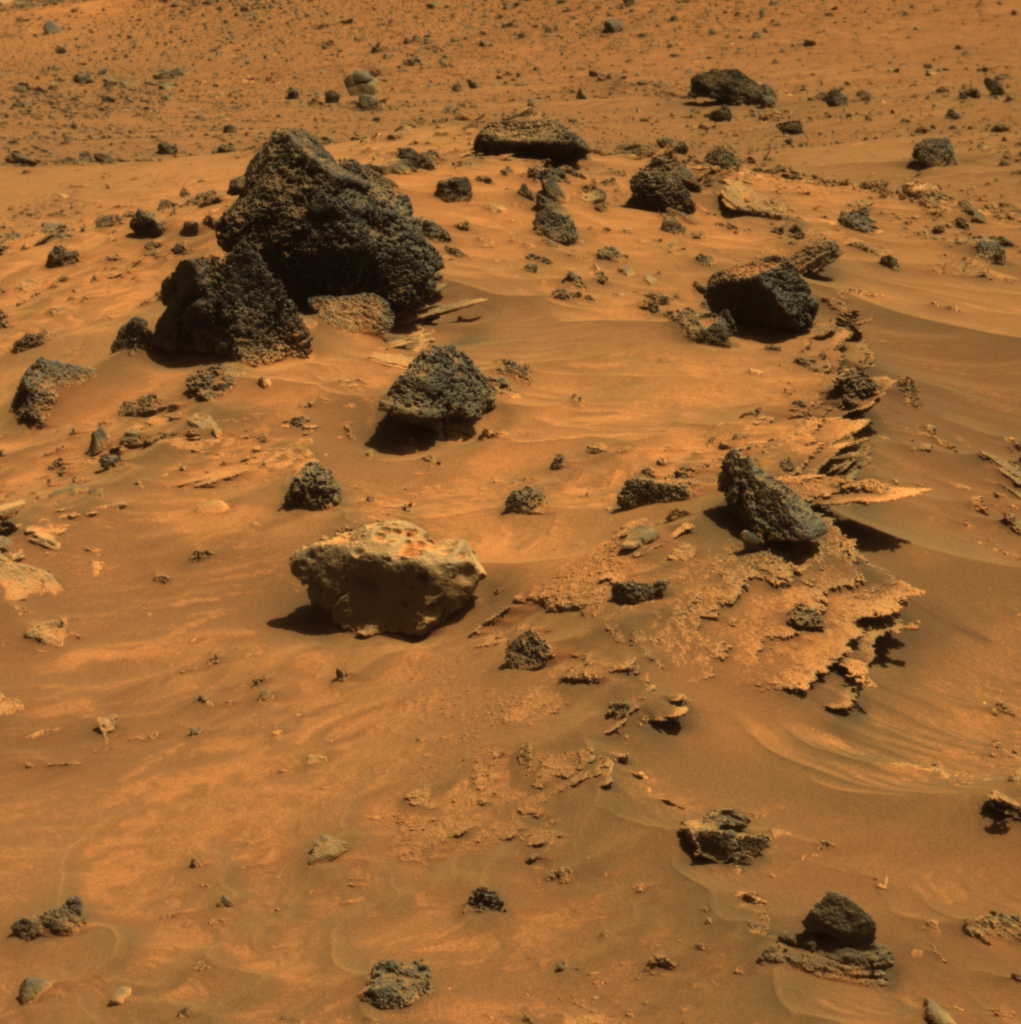

Spirit Scans Winter Haven

At least three different kinds of rocks await scientific analysis at the place where NASA’s Mars Exploration Rover Spirit will likely spend several months of Martian winter. They are visible in this picture, which the panoramic camera on Spirit acquired during the rover’s 809th sol, or Martian day, of exploring Mars (April 12, 2006). Paper-thin layers of light-toned, jagged-edged rocks protrude horizontally from beneath small sand drifts; a light gray rock with smooth, rounded edges sits atop the sand drifts; and several dark gray to black, angular rocks with vesicles (small holes) typical of hardened lava lie scattered across the sand.

This view is an approximately true-color rendering that combines images taken through the panoramic camera’s 753-nanometer, 535-nanometer, and 432-nanometer filters.

Credit: NASA/JPL-Caltech/Cornell